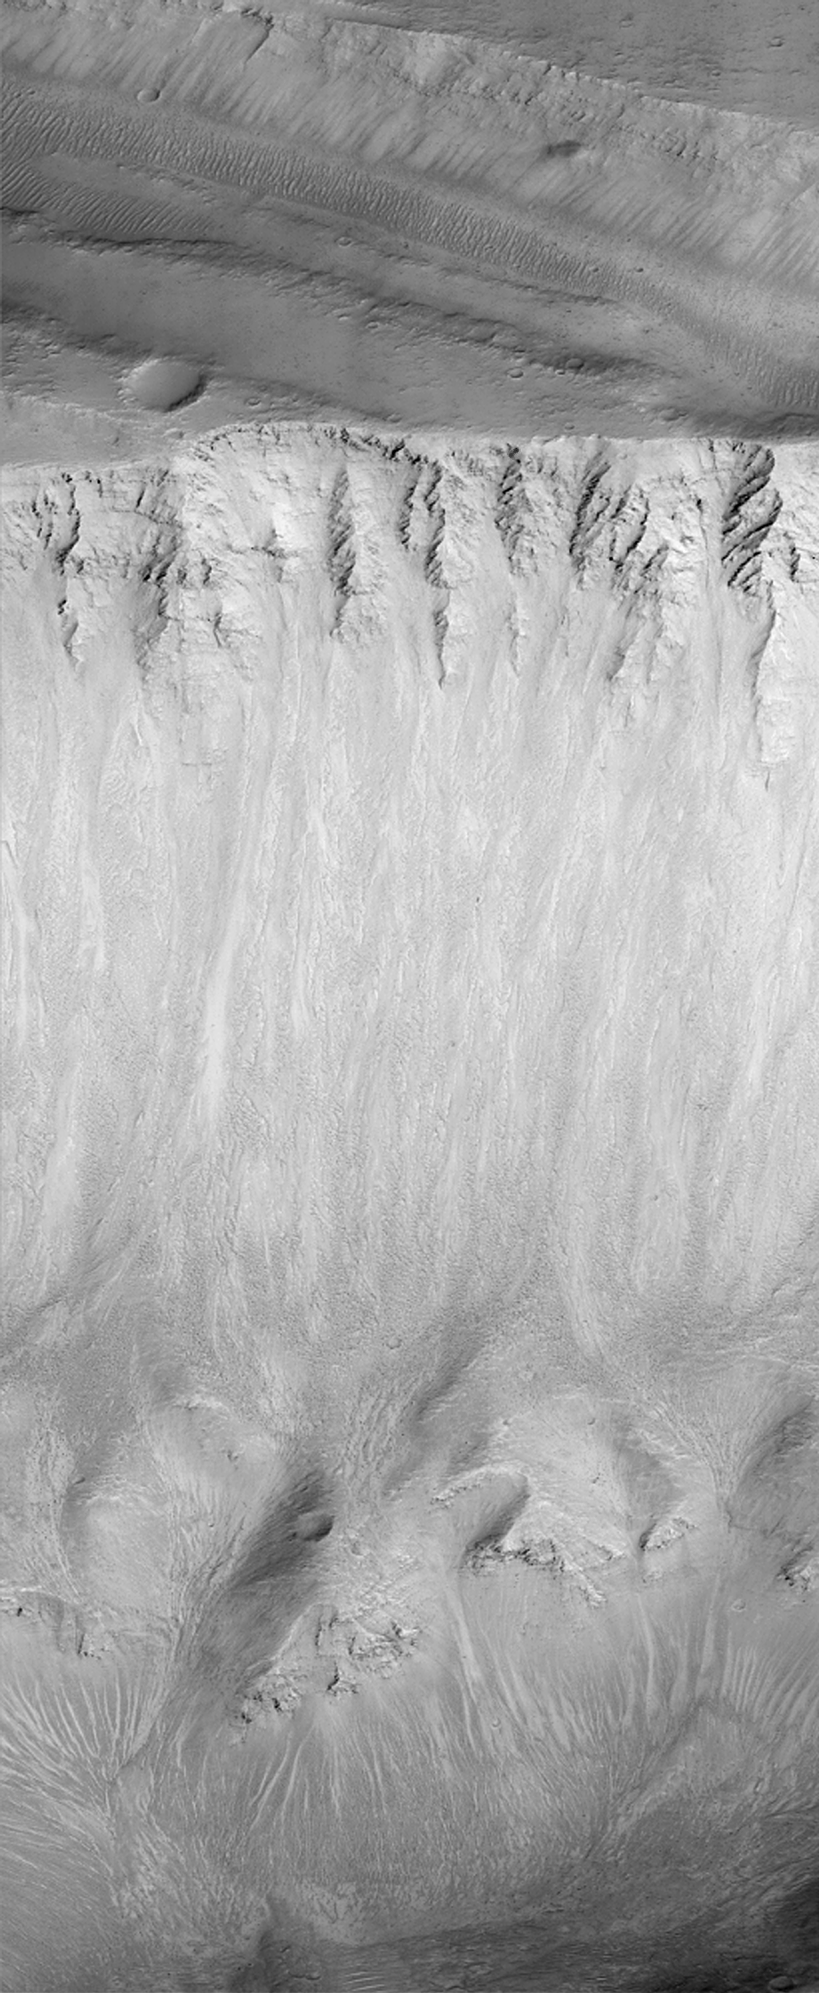

East Tithonium Chasma Wall, Valles Marineris

Layers of wall rock, windblown drifts, and landslide deposits can be seen in this new [sic] view of the wall of Tithonium Chasma in the Valles Marineris trough system. The picture covers an area 3 kilometers (1.9 miles) wide by about 11 kilometers (6.8 miles) long and is illuminated from the lower right. The Mars Orbiter Camera on board the Mars Global Surveyor spacecraft acquired this dramatic picture in early April 1999.

Malin Space Science Systems and the California Institute of Technology built the MOC using spare hardware from the Mars Observer mission. MSSS operates the camera from its facilities in San Diego, CA. The Jet Propulsion Laboratory’s Mars Surveyor Operations Project operates the Mars Global Surveyor spacecraft with its industrial partner, Lockheed Martin Astronautics, from facilities in Pasadena, CA and Denver, CO.

Credit: NASA/JPL/MSSS